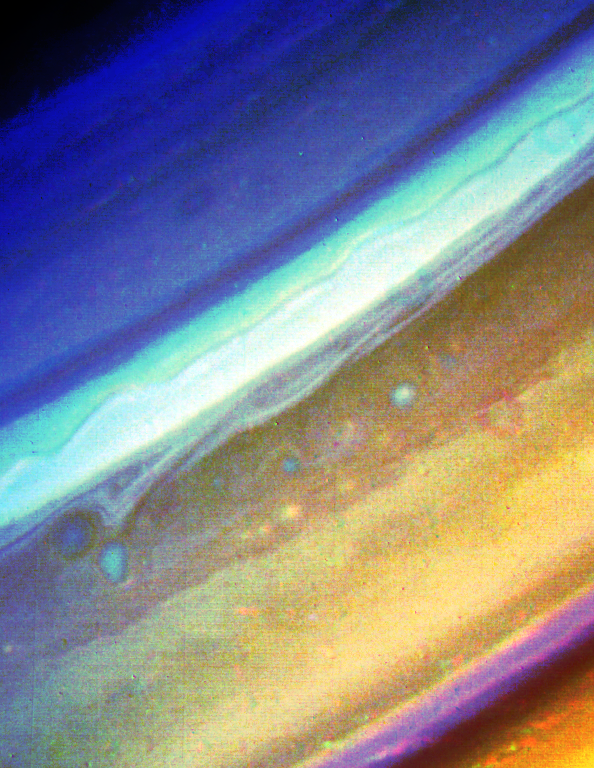

Voyager 2 Image of Saturn

This Voyager 2 image, taken Aug. 18 from a distance of 6.8 million kilometers (4.2 million miles), shows the region extending from 20 north latitude to Saturn’s polar region. Several small-scale spots evident at around 37 north move in an easterly jet at a speed approaching 15 meters-per-second (33 mph). Toward the boundary with the white cloud band are several cloud strands that mark part of the westerly flow of the atmosphere. This flow reaches a maximum in the “ribbonlike” structure, with wind speeds of about 150 meters-per-second (330 mph). Further cloud bands and small-scale spots can be seen toward Saturn’s north pole. The smallest features evident here measure about 65 km. (40 mi.) across. The Voyager project is managed for NASA by the Jet Propulsion Laboratory, Pasadena, Calif.

Credit: NASA/JPL